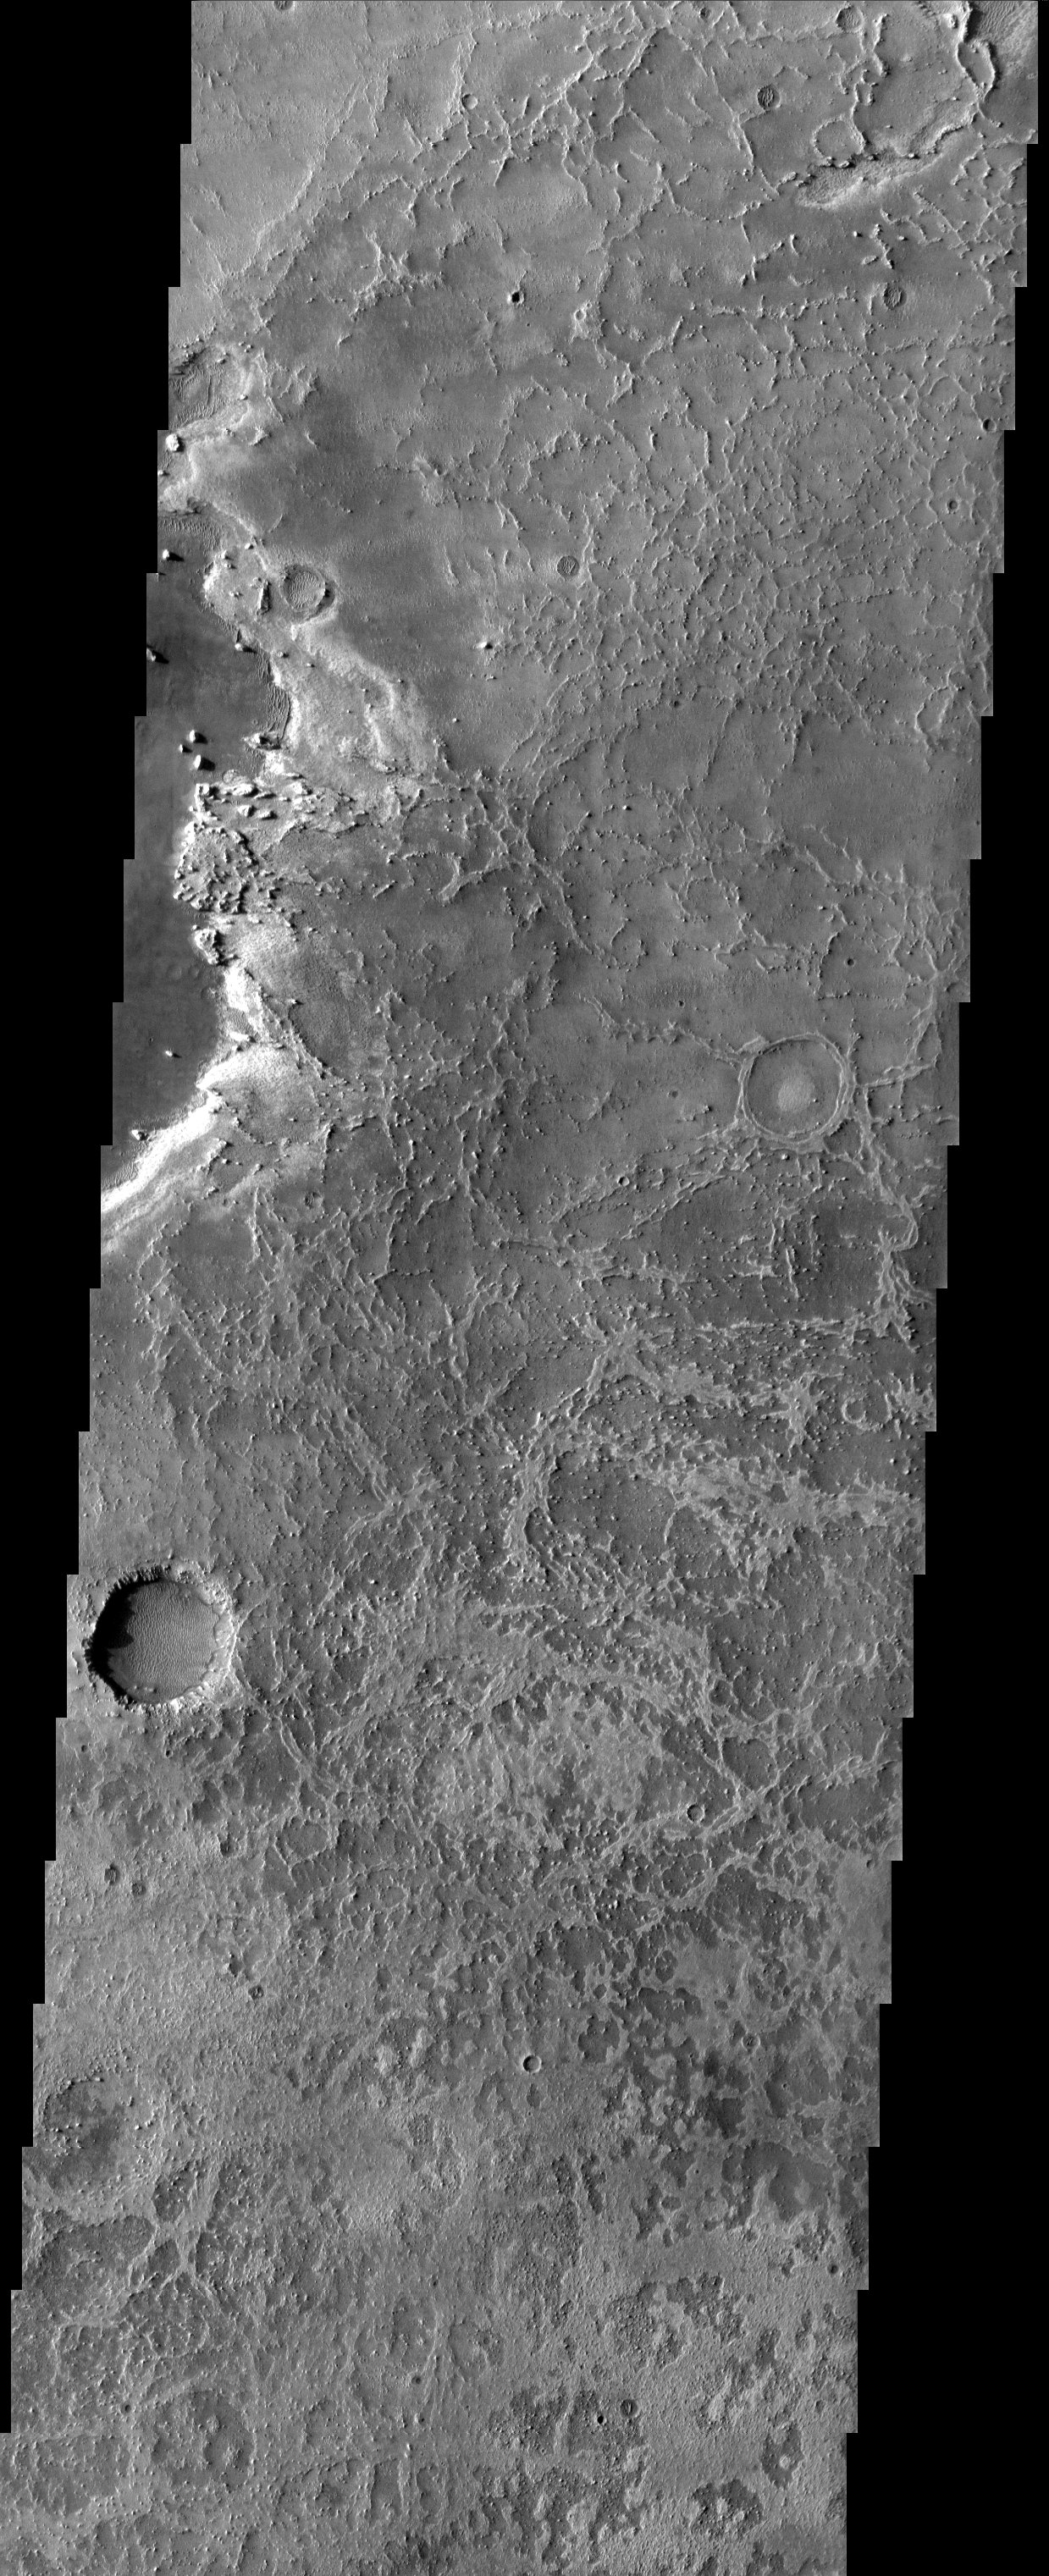

Etched Terrain in Terra Meridiani

Eroded, or “etched” terrain dominates the field of view of this THEMIS visible image acquired over eastern Terra Meridiani. At the bottom of many craters and in other areas, dunes are present. On the left hand side of the image, a darker layer embays the etched terrain. Several knobs from the etched terrain can still be seen, though, indicating that this layer is rather thin.

Note: this THEMIS visual image has not been radiometrically nor geometrically calibrated for this preliminary release. An empirical correction has been performed to remove instrumental effects. A linear shift has been applied in the cross-track and down-track direction to approximate spacecraft and planetary motion. Fully calibrated and geometrically projected images will be released through the Planetary Data System in accordance with Project policies at a later time.

NASA’s Jet Propulsion Laboratory manages the 2001 Mars Odyssey mission for NASA’s Office of Space Science, Washington, D.C. The Thermal Emission Imaging System (THEMIS) was developed by Arizona State University, Tempe, in collaboration with Raytheon Santa Barbara Remote Sensing. The THEMIS investigation is led by Dr. Philip Christensen at Arizona State University. Lockheed Martin Astronautics, Denver, is the prime contractor for the Odyssey project, and developed and built the orbiter. Mission operations are conducted jointly from Lockheed Martin and from JPL, a division of the California Institute of Technology in Pasadena.

Image information: VIS instrument. Latitude 1.6, Longitude 5.5 East (354.5 West). 19 meter/pixel resolution.

Credit: NASA/JPL/Arizona State University